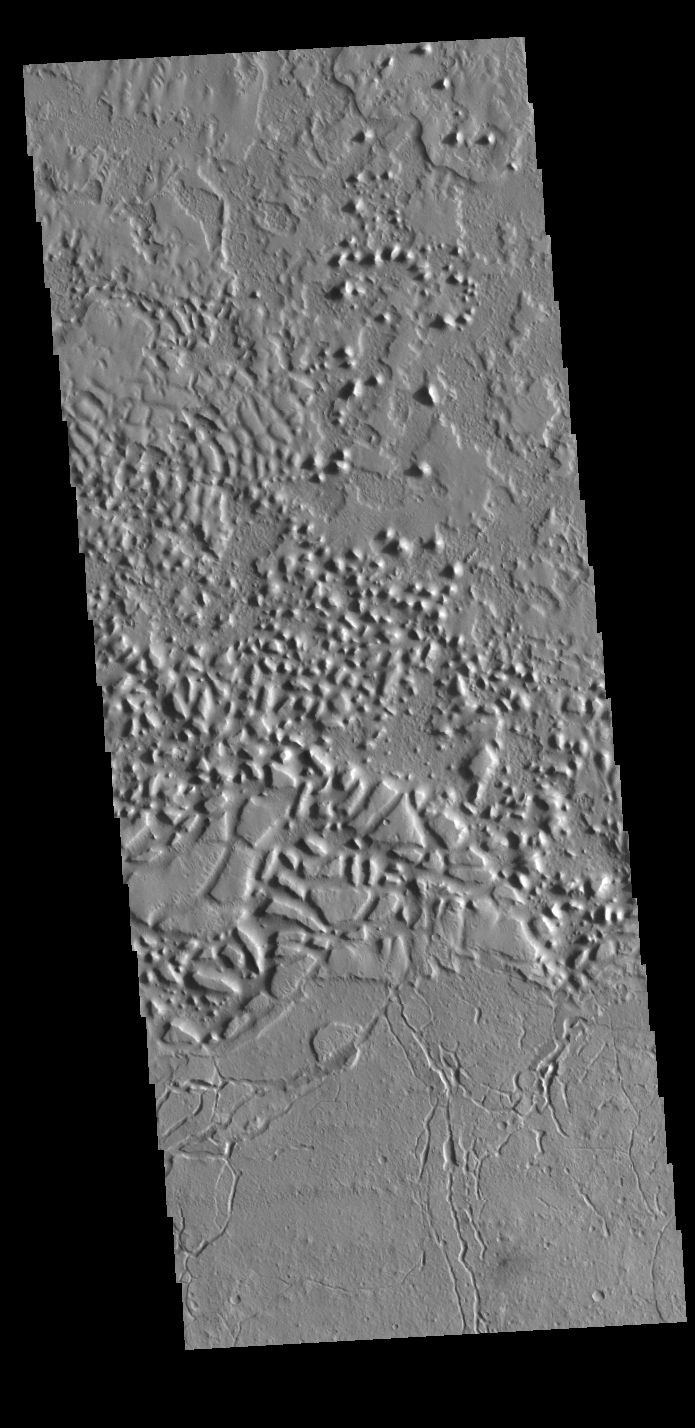

Avernes Colles

This region of arcuate fractures and chaos on the highland/lowland boundary is called Avernus Colles.

Credit: NASA/JPL-Caltech/ASU